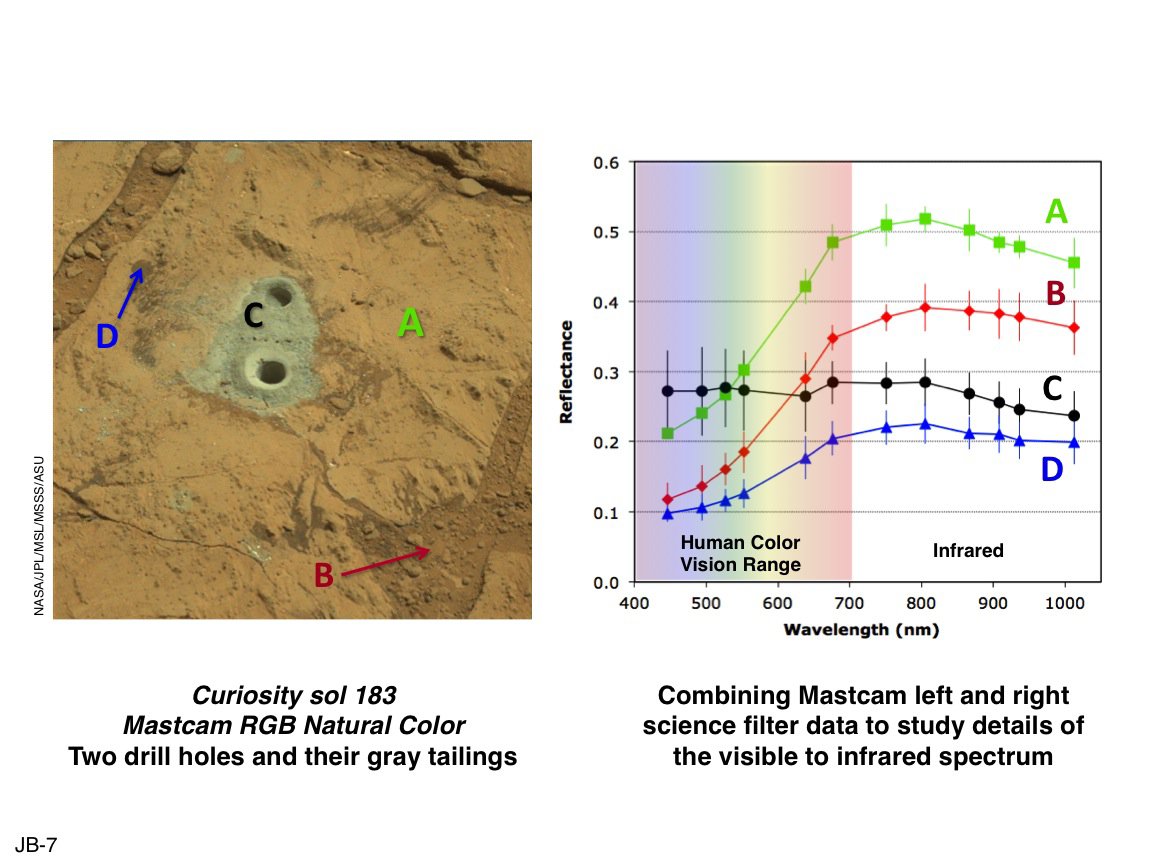

Drill Hole Image and Spectra Acquired by Mastcam

This set of images illustrates how the science filters of the Mast Camera (Mastcam) on NASA’s Mars rover Curiosity can be used to investigate aspects of the composition and mineralogy of materials on Mars. On the left is an estimated “natural” color view of Curiosity’s full drill hole and mini-drill hole within the “John Klein” outcrop in “Yellowknife Bay” on Sol 183 (Feb. 9, 2013). Natural color simulates approximately what the colors would look like if we were to view the scene ourselves on Mars. On the right is the result of plotting the calibrated level of reflectance (the percentage of incident sunlight that is reflected off the surface) of each of the indicated areas of the image as a function of wavelength (color).

The wavelengths correspond to the Mastcam science filters plus the red, green and blue wavelengths of the Mastcam Bayer filters (for a total of 12 unique wavelengths between the two Mastcam cameras). The six filters at the lower wavelengths are within the range of typical human color vision, while the six filters at the higher wavelengths represent infrared colors that our eyes are not sensitive to, but which the Mastcams can detect.

See also PIA16806 for additional details.

NASA’s Jet Propulsion Laboratory, Pasadena, Calif., manages the Mars Science Laboratory Project and the mission’s Curiosity rover for NASA’s Science Mission Directorate in Washington. The rover was designed and assembled at JPL, a division of the California Institute of Technology in Pasadena.

Credit: NASA/JPL-Caltech/MSSS/ASU